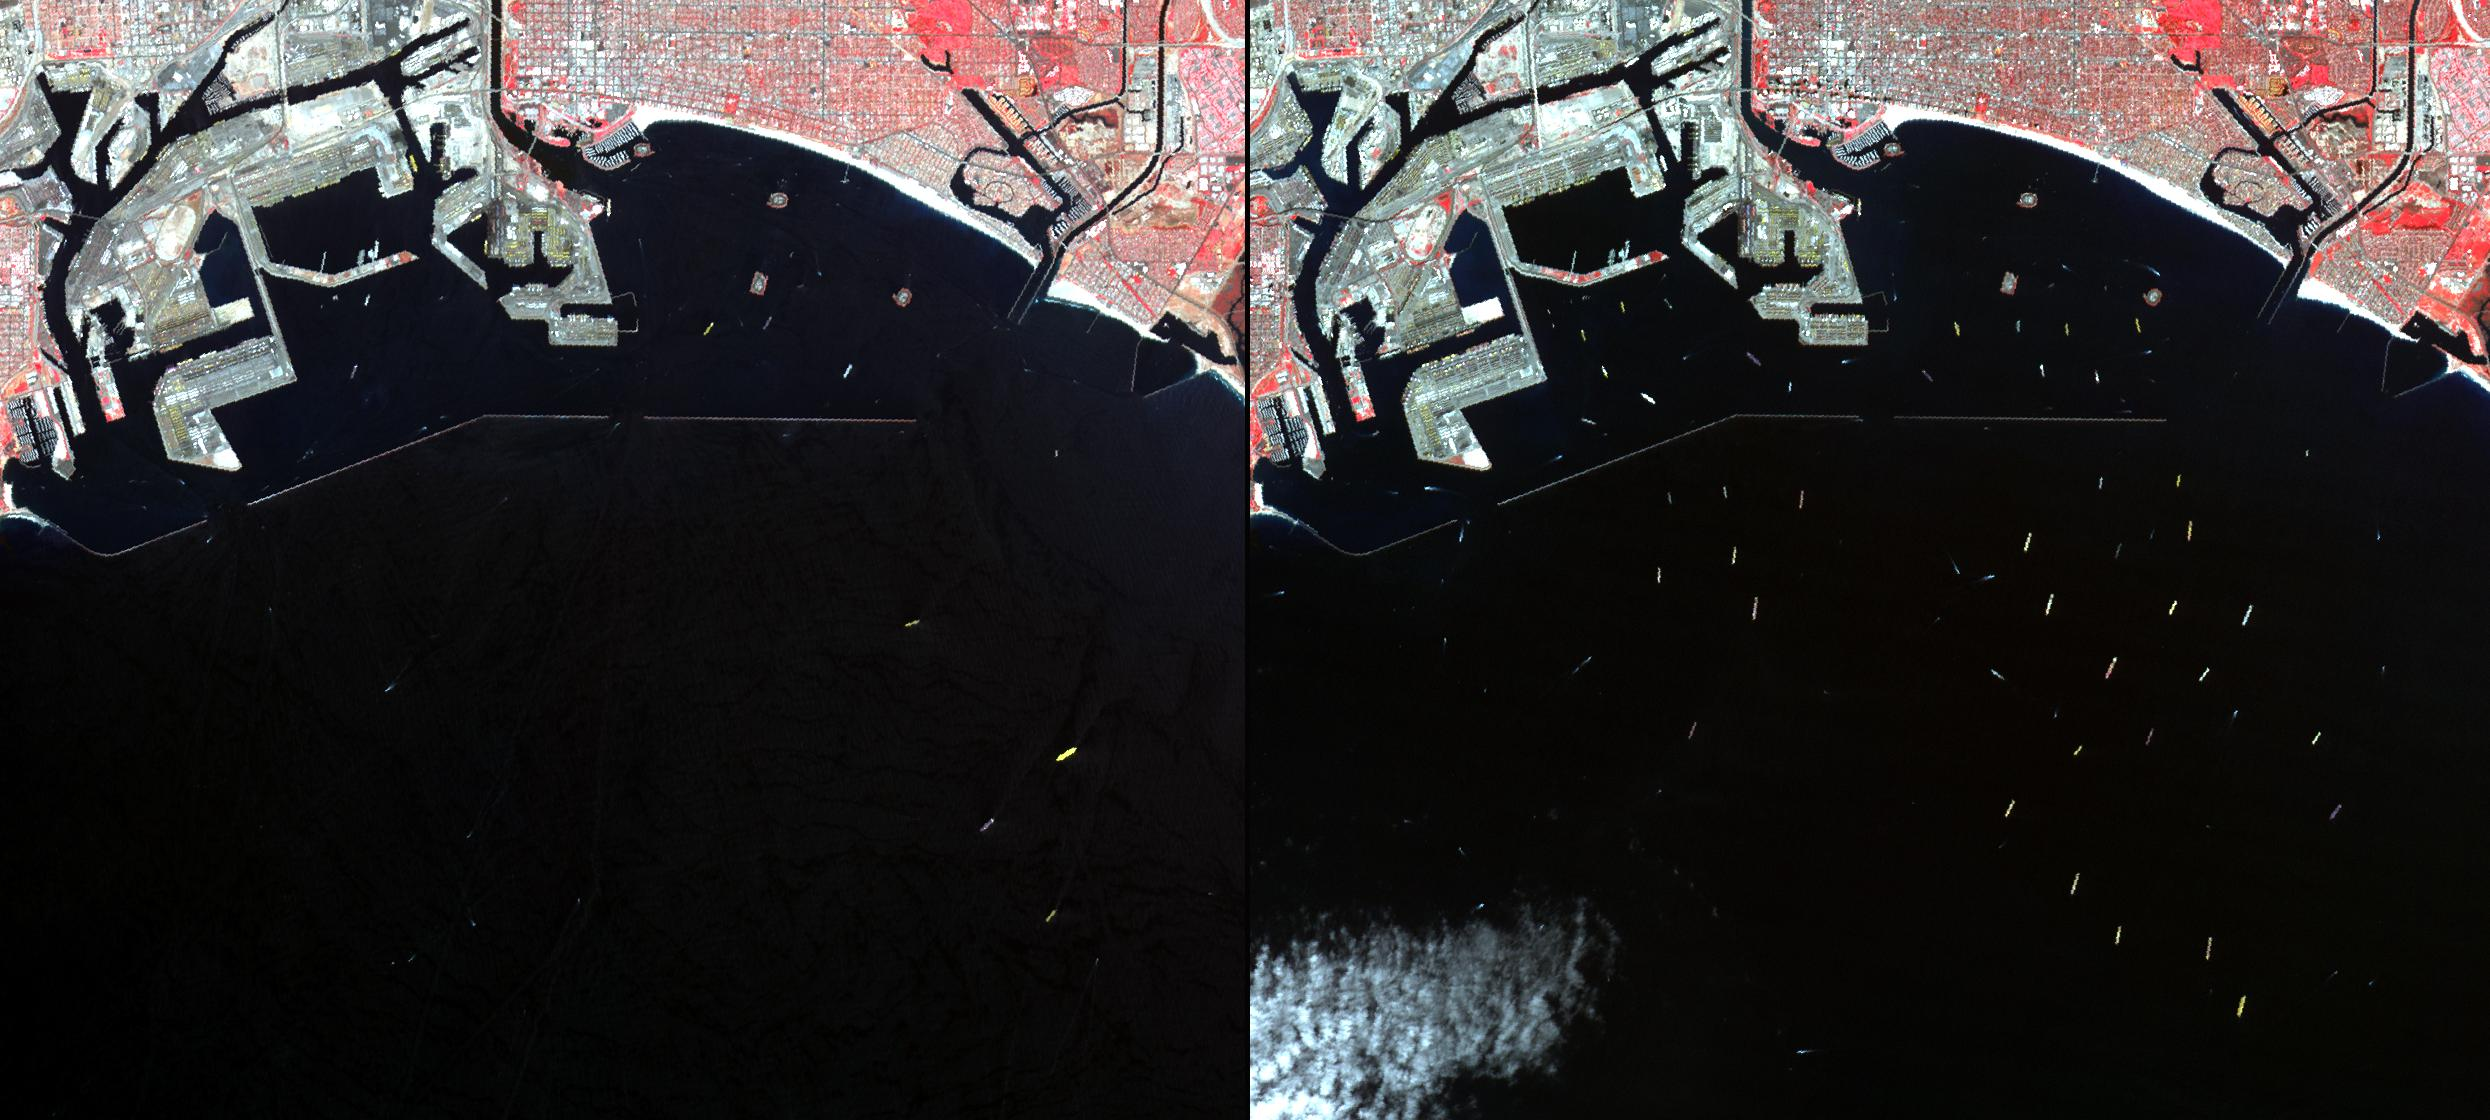

Los Angeles – Long Beach Harbors, CA

In southern California, the combined ports of Los Angeles and Long Beach account for 33% of the nation’s containerized imports. In early March, a long-lasting labor dispute between the longshoremen’s union and shipowners came to an end, and the large backlog of waiting cargo ships was being slowly unloaded. The left image was acquired July 4, 2014 during normal operations: 14 ships are being unloaded, while 7 wait their turns near the facilities. The right image was acquired on March 8, 2015: 19 ships are moored at unloading docks, while 47 ships wait their turns. The images cover an area of 16.7 x 18.6 km, and are located at 33.7 degrees north, 118.2 degrees west.

With its 14 spectral bands from the visible to the thermal infrared wavelength region and its high spatial resolution of 15 to 90 meters (about 50 to 300 feet), ASTER images Earth to map and monitor the changing surface of our planet. ASTER is one of five Earth-observing instruments launched Dec. 18, 1999, on Terra. The instrument was built by Japan’s Ministry of Economy, Trade and Industry. A joint U.S./Japan science team is responsible for validation and calibration of the instrument and data products.

The broad spectral coverage and high spectral resolution of ASTER provides scientists in numerous disciplines with critical information for surface mapping and monitoring of dynamic conditions and temporal change. Example applications are: monitoring glacial advances and retreats; monitoring potentially active volcanoes; identifying crop stress; determining cloud morphology and physical properties; wetlands evaluation; thermal pollution monitoring; coral reef degradation; surface temperature mapping of soils and geology; and measuring surface heat balance.

The U.S. science team is located at NASA’s Jet Propulsion Laboratory, Pasadena, Calif. The Terra mission is part of NASA’s Science Mission Directorate, Washington, D.C.

Credit: NASA/GSFC/METI/ERSDAC/JAROS, and U.S./Japan ASTER Science Team